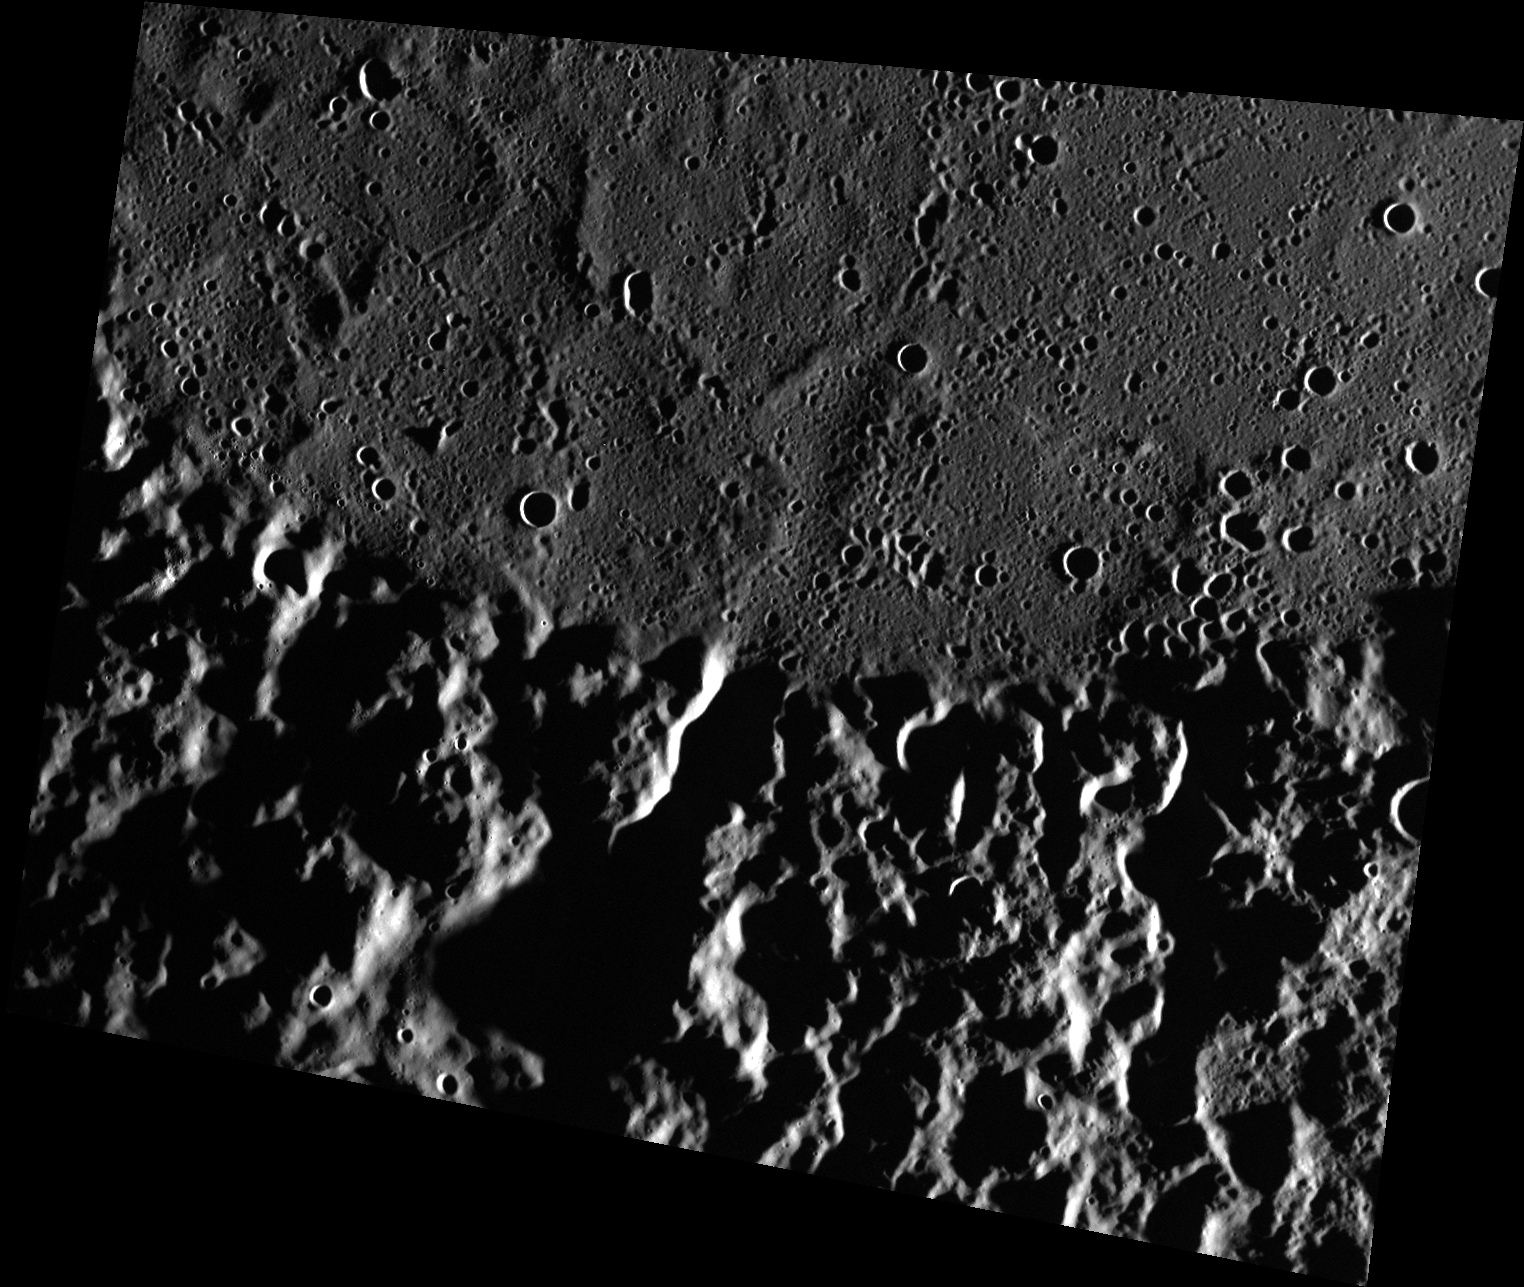

A Tale of Two Terrains

This image shows a southern portion of the Mendelssohn impact basin. The smooth plains in the top (north) half of the image contrast sharply with the rugged, heavily cratered geological unit that forms the basin rim. The smooth plains were formed by eruption of highly fluid lavas that covered the basin floor. The Sun was low on the horizon when the image was captured, and the resulting shadows reveal the presence of ridges in the plains that mark the rims of impact craters buried by the lavas.

This image was acquired as part of MDIS’s high-resolution surface morphology base map. The surface morphology base map covers more than 99% of Mercury’s surface with an average resolution of 200 meters/pixel. Images acquired for the surface morphology base map typically are obtained at off-vertical Sun angles (i.e., high incidence angles) and have visible shadows so as to reveal clearly the topographic form of geologic features.

Date acquired: December 05, 2011
Image Mission Elapsed Time (MET): 231567383
Image ID: 1097256
Instrument: Wide Angle Camera (WAC) of the Mercury Dual Imaging System (MDIS)
WAC filter: 7 (748 nanometers)
Center Latitude: 67.16°
Center Longitude: 99.57° E
Resolution: 95 meters/pixel
Scale: The scene is about 124 km (77 mi.) across.
Incidence Angle: 86.3°
Emission Angle: 37.5°
Phase Angle: 123.9°

The MESSENGER spacecraft is the first ever to orbit the planet Mercury, and the spacecraft’s seven scientific instruments and radio science investigation are unraveling the history and evolution of the Solar System’s innermost planet. Visit the Why Mercury? section of this website to learn more about the key science questions that the MESSENGER mission is addressing. During the one-year primary mission, MDIS acquired 88,746 images and extensive other data sets. MESSENGER is now in a year-long extended mission, during which plans call for the acquisition of more than 80,000 additional images to support MESSENGER’s science goals.

For information regarding the use of images, see the MESSENGER image use policy.

Credit: NASA/Johns Hopkins University Applied Physics Laboratory/Carnegie Institution of Washington